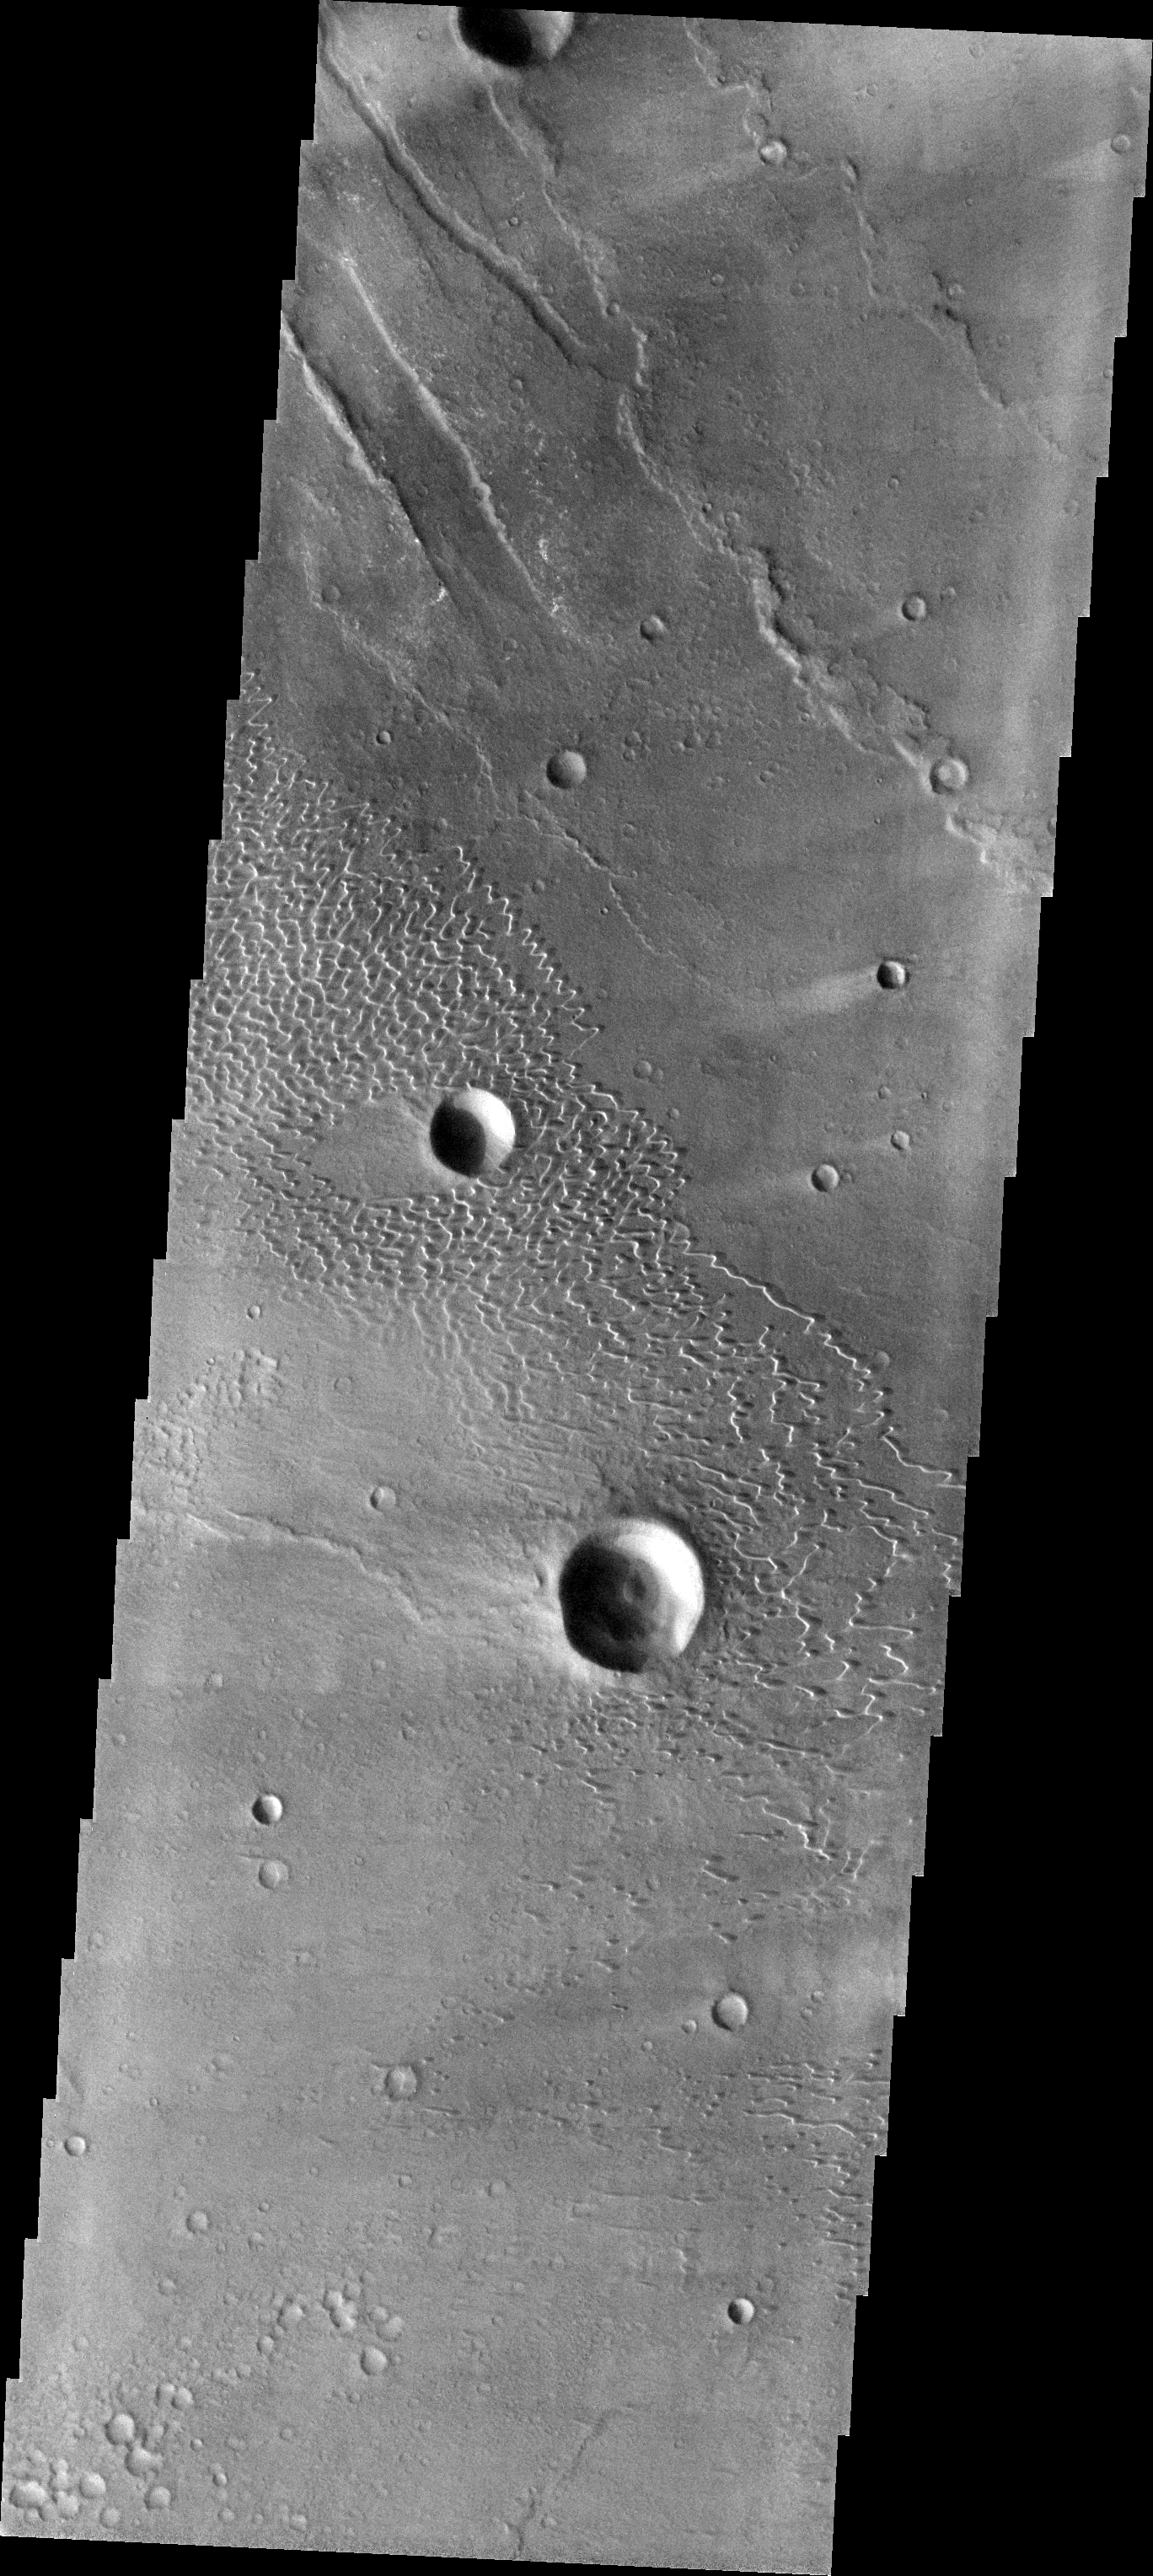

Investigating Mars: Nili and Meroe Paterae

This image shows part of the dune field near Meroe Patera. High resolution imaging by other spacecraft has revealed that the dunes in this region are moving. Winds are blowing the dunes across a rough surface of regional volcanic lava flows. The paterae are calderas on the volcanic complex called Syrtis Major Planum. Dunes are found in both Nili and Meroe Paterae and in the region between the two calderas.

The Odyssey spacecraft has spent over 15 years in orbit around Mars, circling the planet more than 69000 times. It holds the record for longest working spacecraft at Mars. THEMIS, the IR/VIS camera system, has collected data for the entire mission and provides images covering all seasons and lighting conditions. Over the years many features of interest have received repeated imaging, building up a suite of images covering the entire feature. From the deepest chasma to the tallest volcano, individual dunes inside craters and dune fields that encircle the north pole, channels carved by water and lava, and a variety of other feature, THEMIS has imaged them all. For the next several months the image of the day will focus on the Tharsis volcanoes, the various chasmata of Valles Marineris, and the major dunes fields. We hope you enjoy these images!

Credit: NASA/JPL-Caltech/ASU